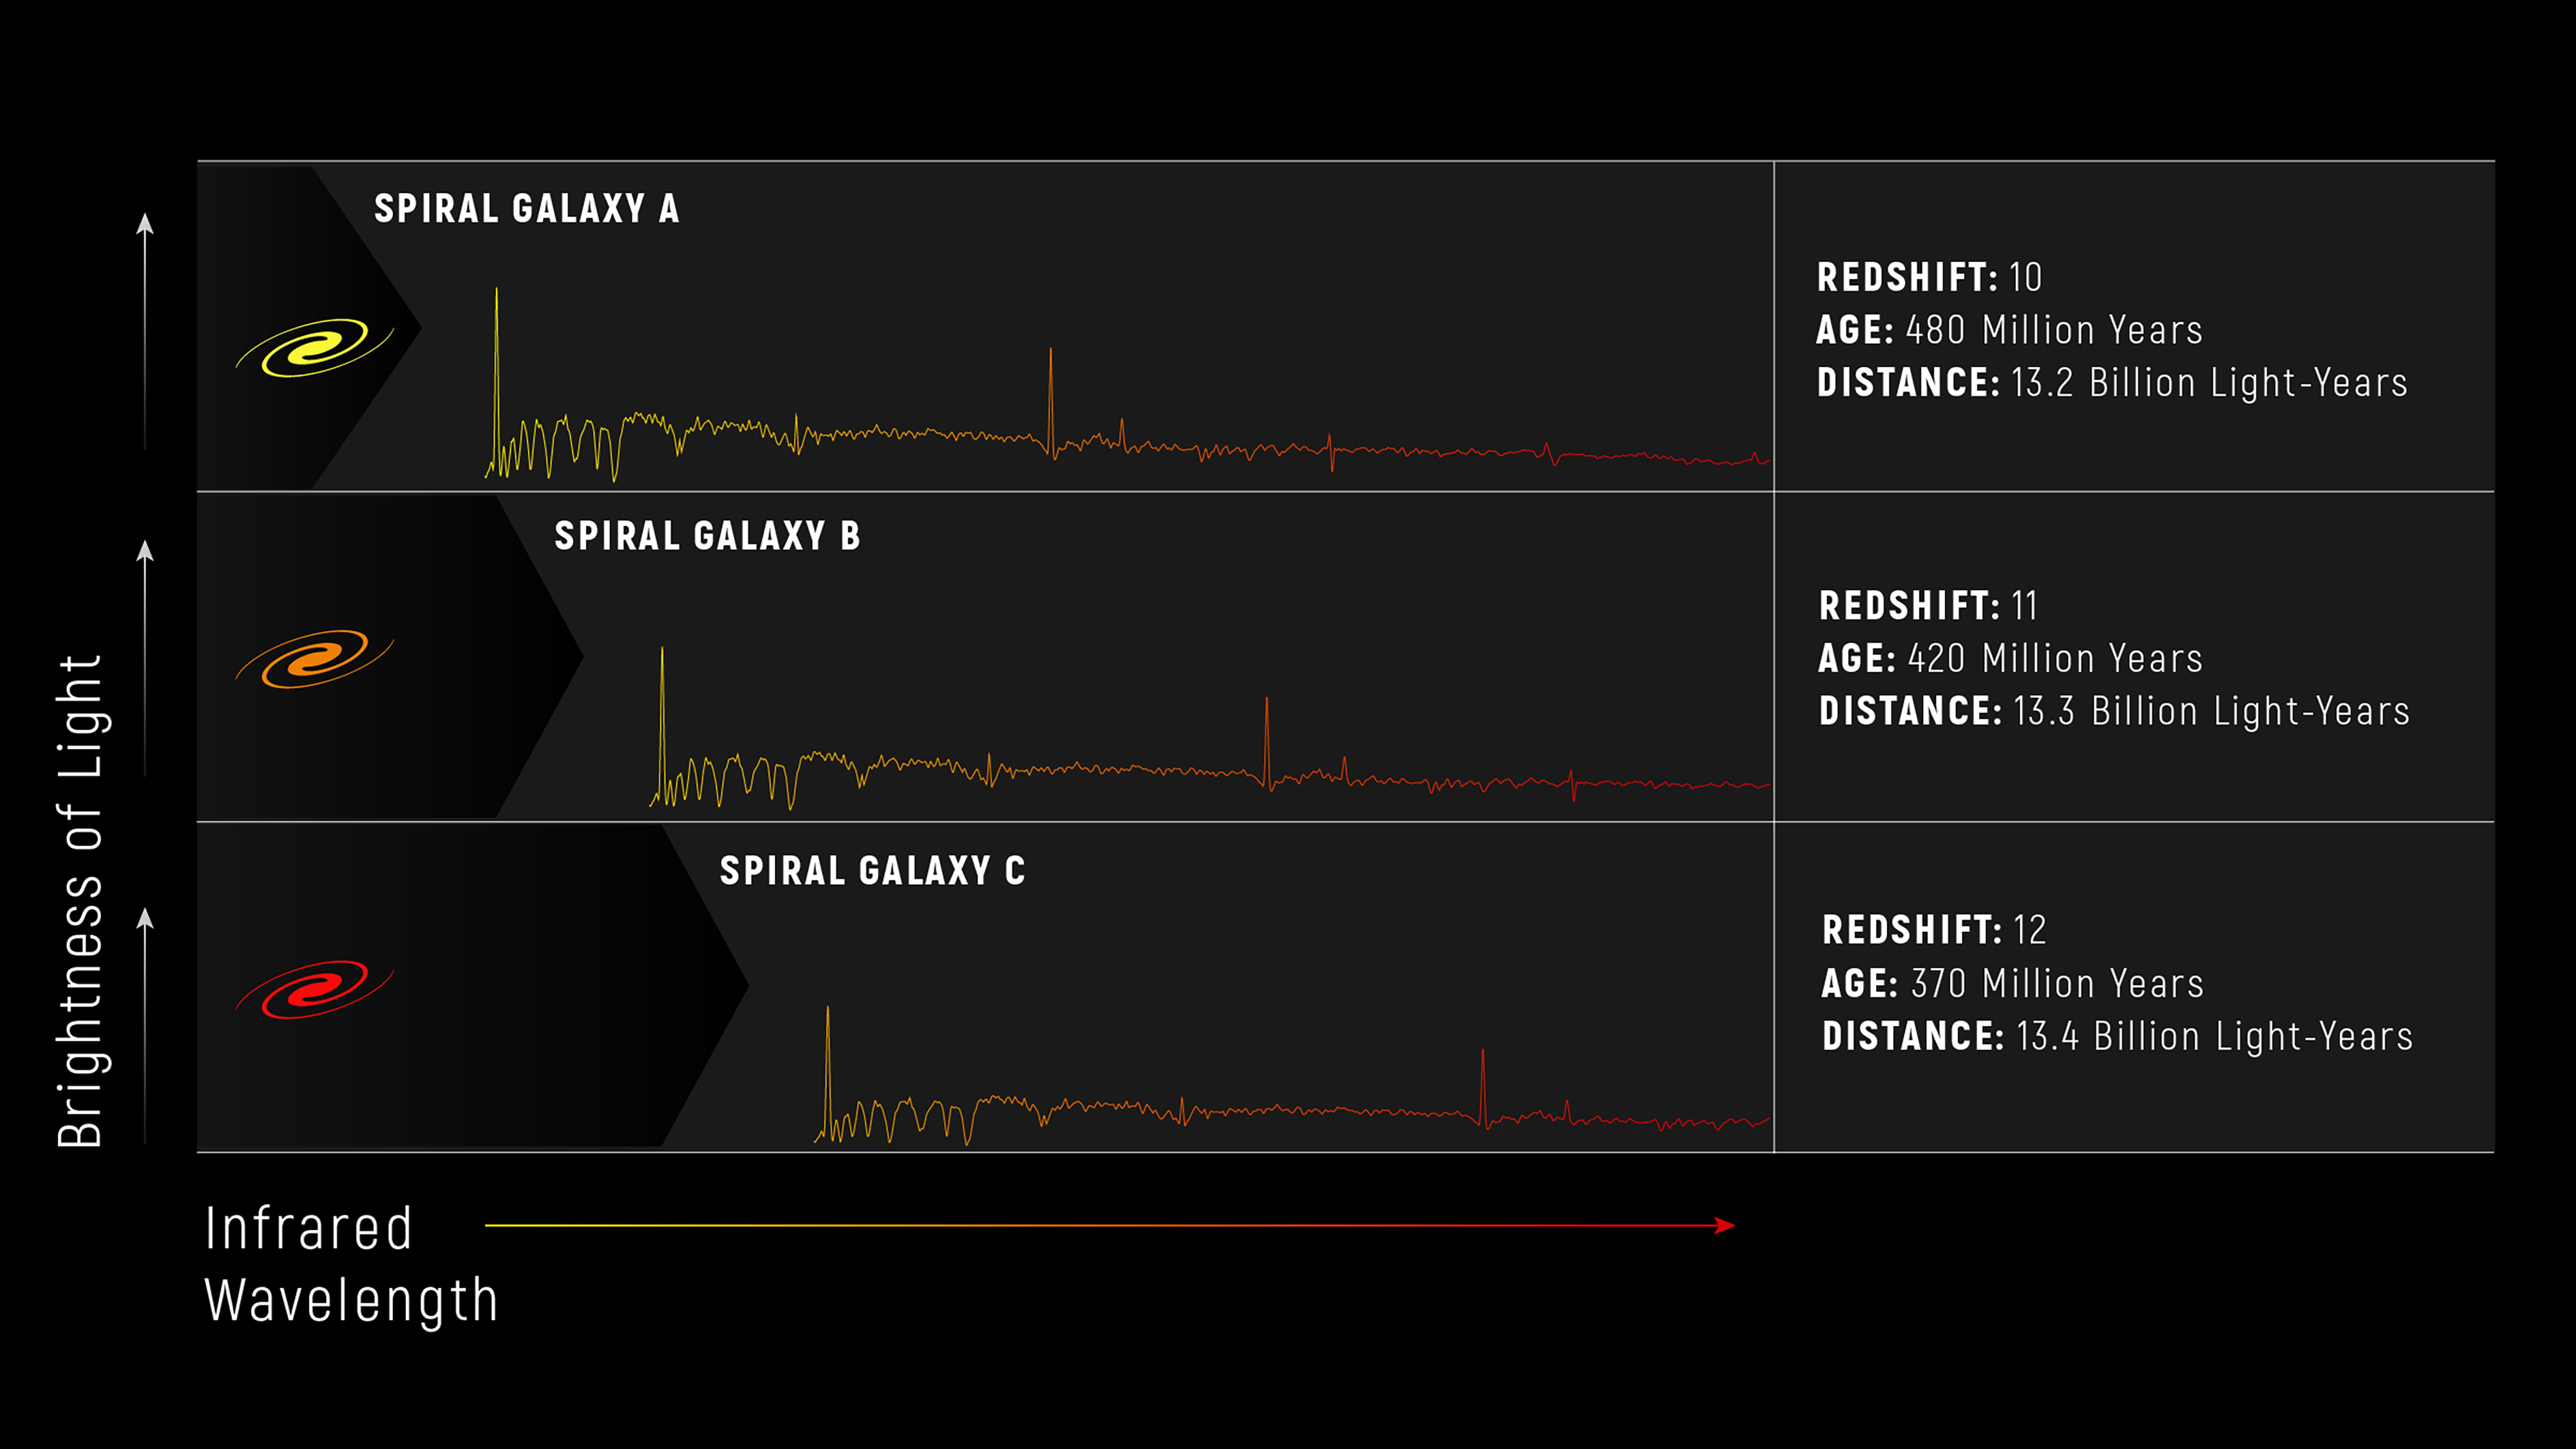

Galaxies’ Spectra: Detailed Information Delivered by Light

Spectra also tell us an immense amount about galaxies, including very distant galaxies as they existed in the early universe. In the graphs below, we’ve plotted the light gathered from three spiral galaxies. The large black arrows at the left of each spectrum emphasize how far the light from each galaxy has redshifted, or stretched into longer, redder wavelengths due to the expansion of the universe, before reaching the telescope.

The first sample spiral galaxy at the top is the closest to Earth. Its light existed a mere 480 million years after the big bang, which happened more than 13.8 billion years ago. The light observed in the second shows it as it existed only 420 million years after the big bang. The third is the most distant. Its light reflects this spiral galaxy as it existed only 370 million years after the big bang. Although the light from each galaxy was redshifted, we still observe the galaxies as they were when that light was emitted—when the galaxies were young. By comparing galaxies that existed at various times in the universe we can understand how they change over time.

Webb’s microshutter array is not only designed to capture these longer wavelengths of light, known as infrared, but will also be able to accurately sample the light from each galaxy simultaneously to help researchers identify their type (spiral, elliptical, or irregular), their distances from Earth, their ages, and their redshifts.

Credit: Image: NASA, ESA, CSA, Andi James (STScI)